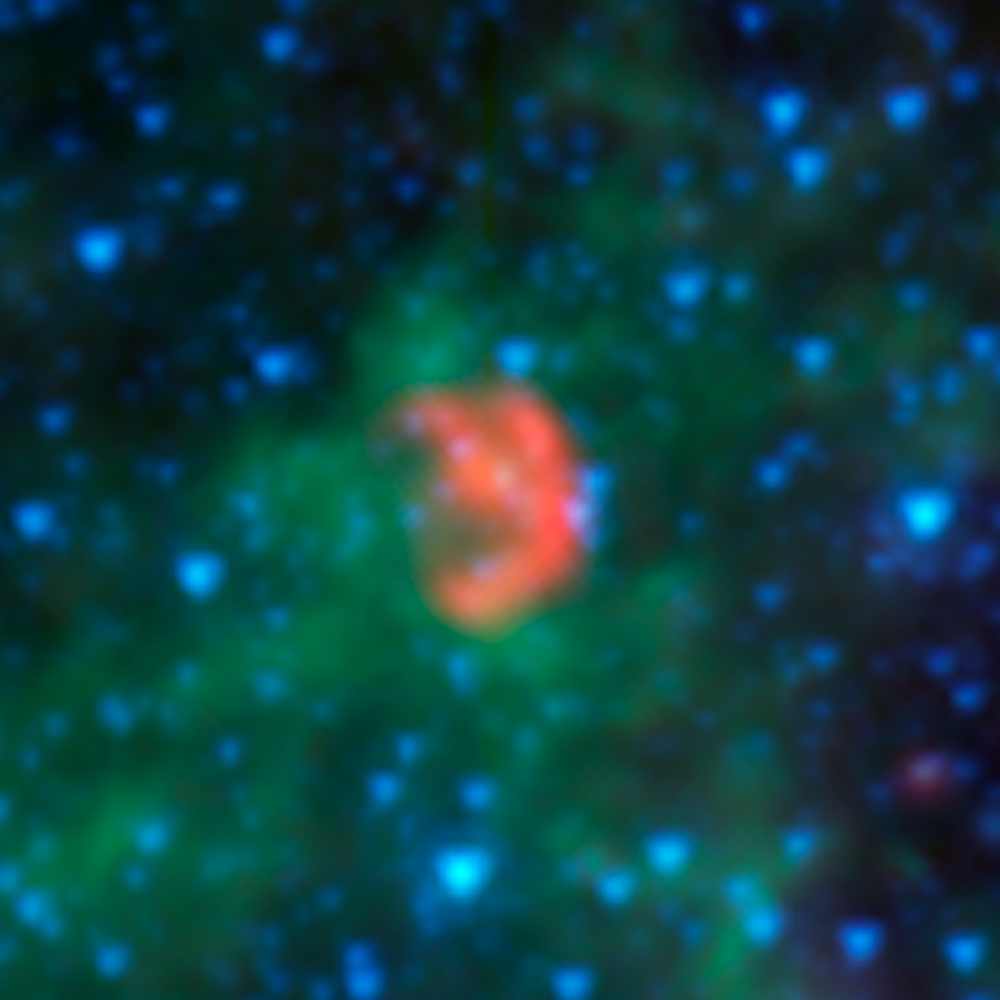

Pools of Dust Around Exploded Star

This infrared image from NASA's Spitzer Space Telescope shows a close-up of N103B -- all that remains from a supernova that exploded a millennium ago in the Large Magellanic Cloud, a satellite galaxy of the Milky Way 160,000 light years away.

Spitzer's instruments pick up infrared light emitted by dust in both the remnant and the surrounding interstellar medium. The infrared light has been translated to colors we see in this image, allowing astronomers to dissect the scene. In this image, dust associated with the remnant appears red, while dust in the ambient background of the galaxy appears yellow and green. Stars in the field appear blue.

By studying the infrared light emitted from this supernova remnant, astronomers have determined that the density of the gas surrounding the supernova is much higher than is typical for a 'Type Ia' supernova, which are those that occur when dead stars called white dwarfs explode. Astronomers believe that this dense material was expelled prior to the supernova explosion, possibly by a companion to the white dwarf -- an aging star that shed the material.

Most Type Ia supernovas do not show evidence for this process occurring, making N103B an example of a rare subclass of Type Ia explosions. In fact, only one other remnant of a Type Ia explosion shows evidence for this: the remnant of Kepler's supernova in our own galaxy, the remains of the explosion of a star witnessed on Earth in 1604 A.D.

The red data shows infrared light with wavelengths of 16 and 24 microns, while shorter-wavelength infrared light of 3.6, 4.5, and 8 microns is shown as blue, cyan and green, respectively.

Credit: NASA/JPL-Caltech/Goddard